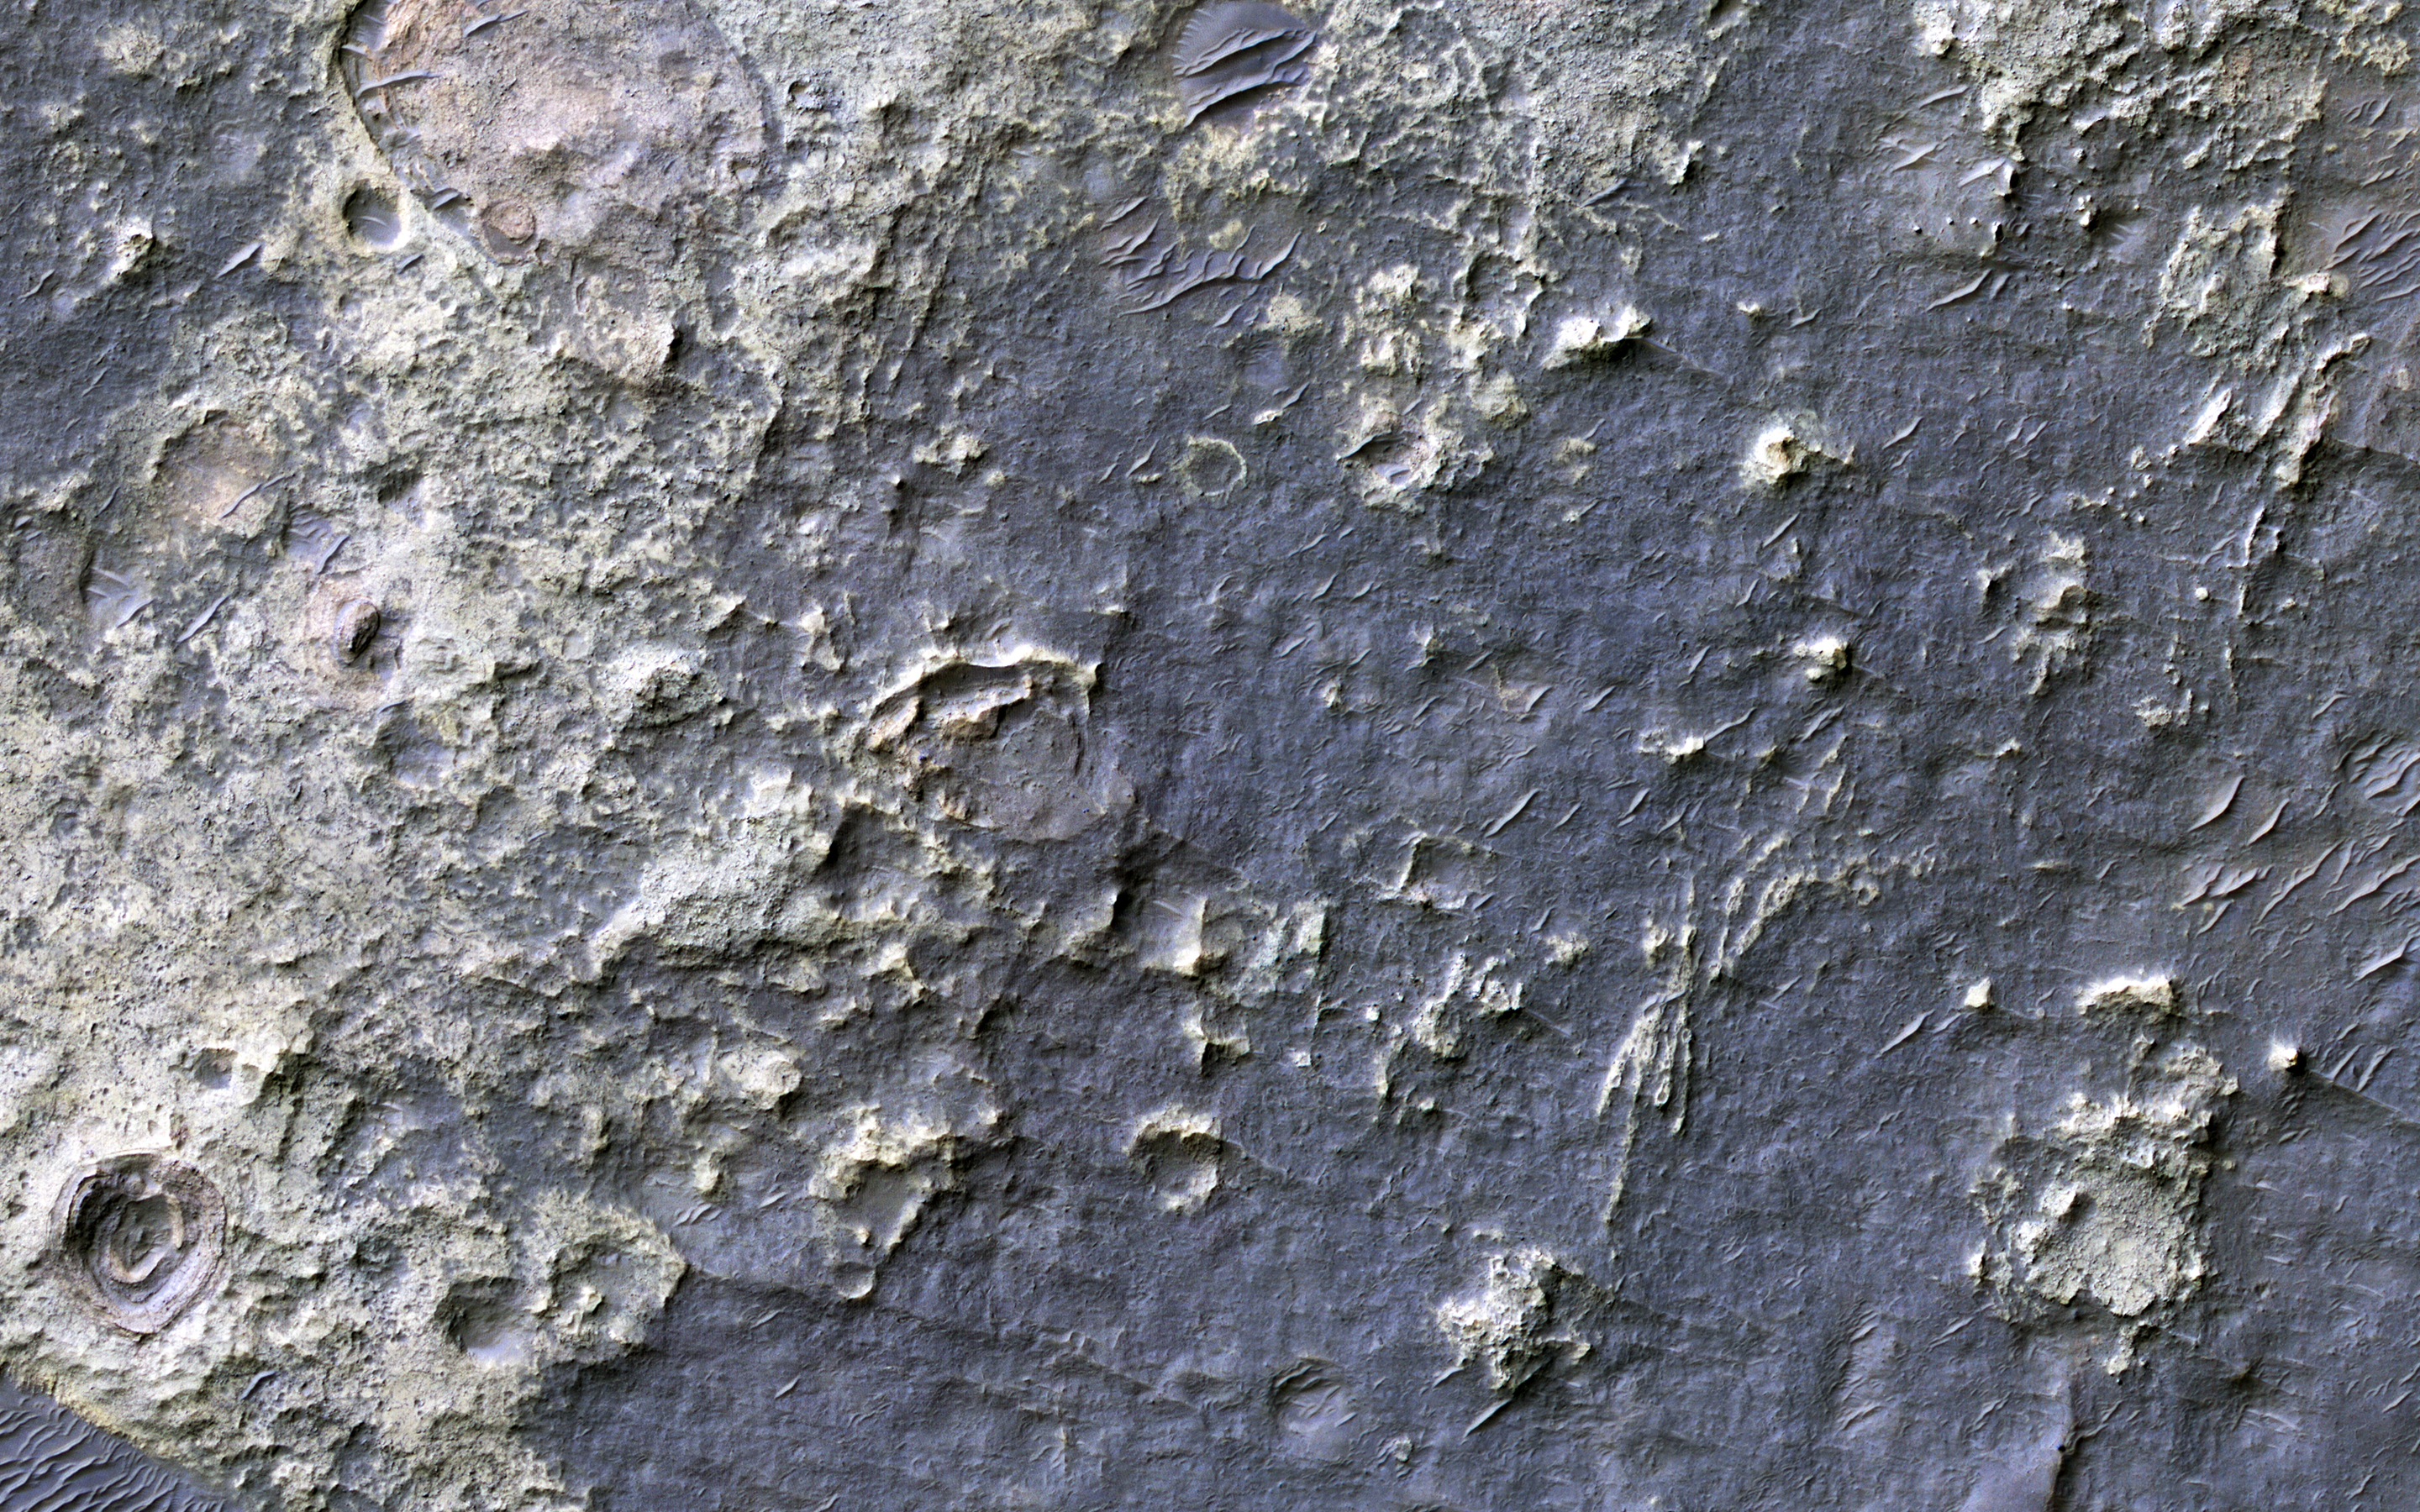

Fans and Crater Floor Deposits Southeast of Vinogradov Crater

This white, purple, and pink surface is located on the floor of an impact crater on the southeast rim of the larger Vinogradov Crater in southern Margaritifer Terra.

The surface consists of what is left of a series of thin layers that subsequently eroded to create a “bullseye” pattern. The rough, etched appearance of the surface is similar-looking to deposits in other craters in the region and that are often associated with alluvial fans. The apparent ease and manner in which the materials are eroded relative to nearby fans and crater materials suggests they are fine-grained and the dominant agent of erosion is the wind.

Although the origin of the deposits remains speculative, their physical character and common association with alluvial fans suggests they may be the result of deposition into a shallow lake or playa enabled by water flowing off the adjacent fan surfaces.

The map is projected here at a scale of 25 centimeters (9.8 inches) per pixel. [The original image scale is 26 centimeters (10.2 inches) per pixel (with 1 x 1 binning); objects on the order of 78 centimeters (30.7 inches) across are resolved.] North is up.

The University of Arizona, Tucson, operates HiRISE, which was built by Ball Aerospace & Technologies Corp., Boulder, Colo. NASA’s Jet Propulsion Laboratory, a division of Caltech in Pasadena, California, manages the Mars Reconnaissance Orbiter Project for NASA’s Science Mission Directorate, Washington.

Credit: NASA/JPL-Caltech/Univ. of Arizona